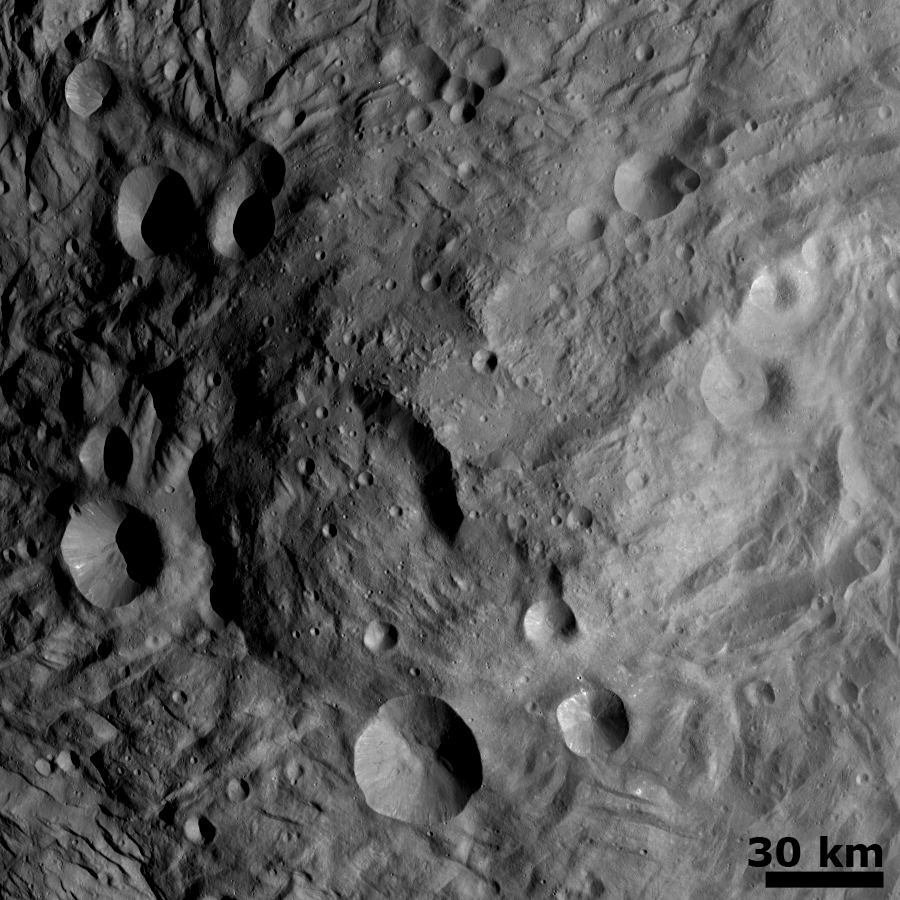

Central Mound at the South Pole

NASA’s Dawn spacecraft obtained this image — of a central mound in a large structure at the south pole — with its framing camera on August 12, 2011. This image was taken through the camera’s clear filter. The image has a resolution of about 260 meters per pixel.

The framing cameras were developed and built under the leadership of the Max Planck Institute for Solar System Research, Katlenburg-Lindau, Germany, with significant contributions by the German Aerospace Center (DLR) Institute of Planetary Research, Berlin, and in coordination with the Institute of Computer and Communication Network Engineering, Braunschweig. The framing camera project is funded by NASA, the Max Planck Society and DLR. JPL is a division of the California Institute of Technology, in Pasadena.

Credit: NASA/JPL-Caltech/UCLA/MPS/DLR/IDA